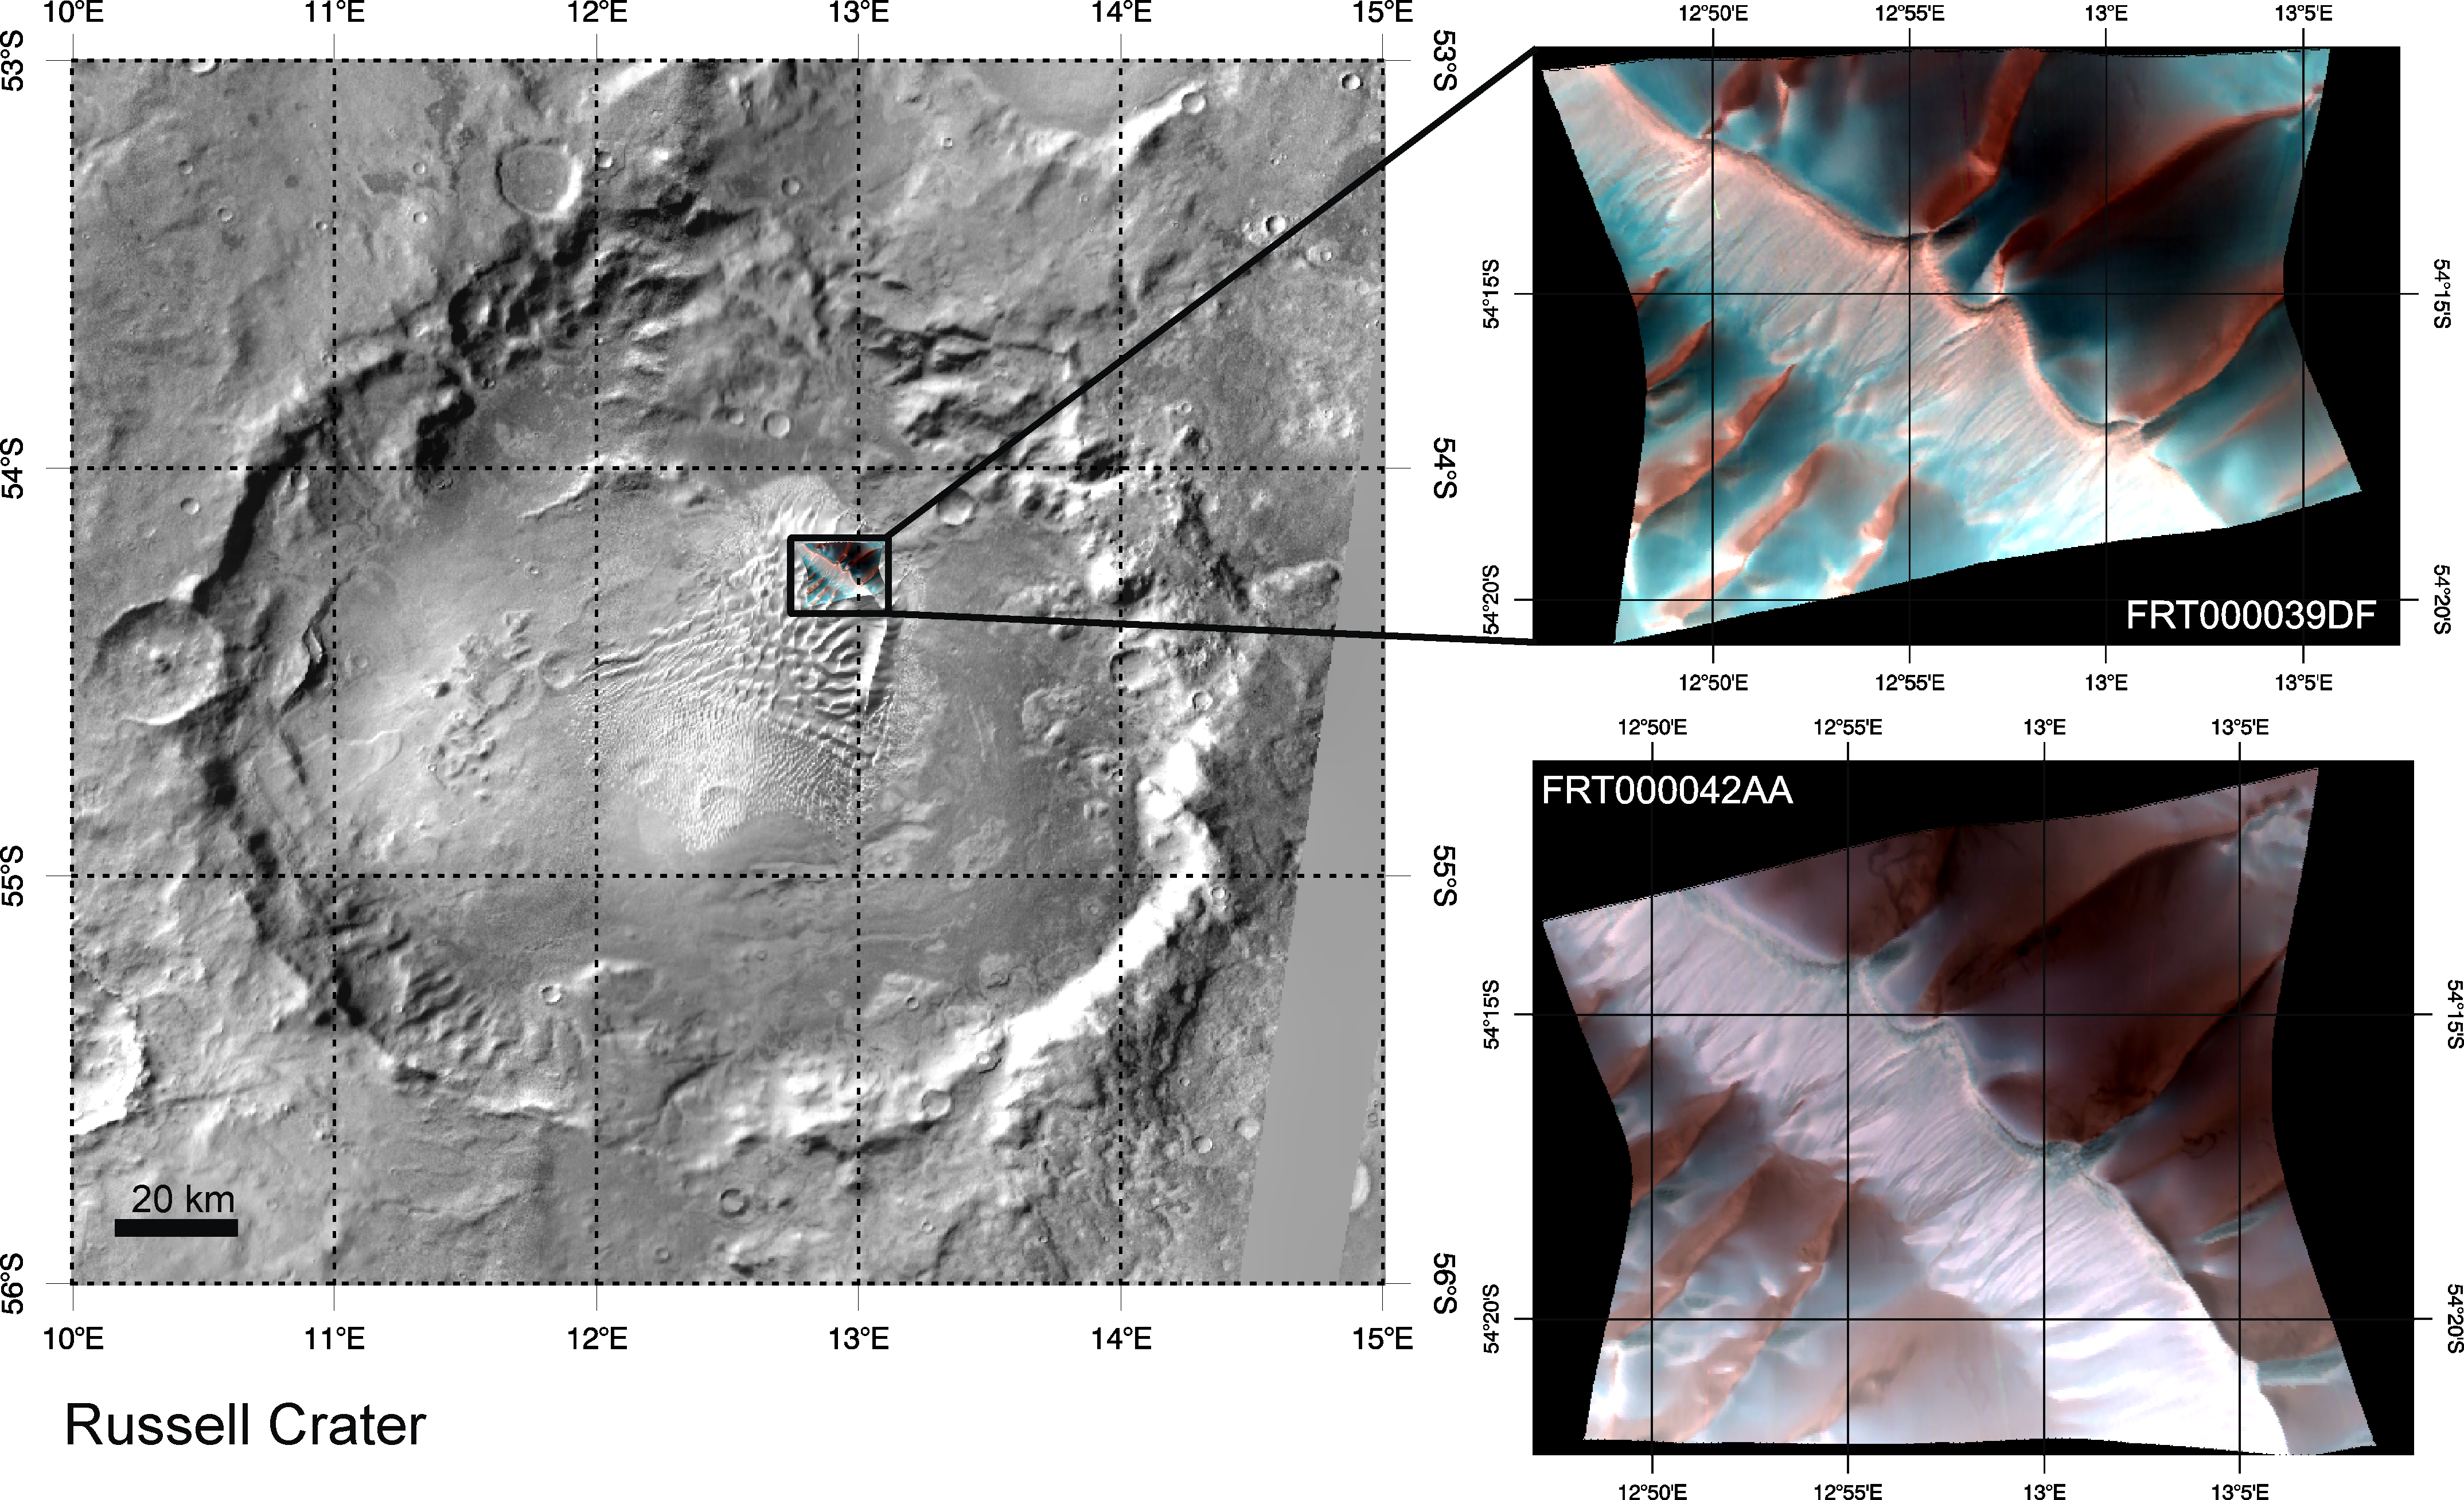

Defrosting of Russell Crater Dunes

These two images (at right) were acquired by the Compact Reconnaissance Imaging Spectrometer for Mars (CRISM) 39 days apart at 19:10 UTC (2:10 PM EST) on December 28, 2006 (upper right) and at 20:06 UTC (3:06 PM EST) on February 5, 2007 (lower right). These CRISM data were acquired in 544 colors covering the wavelength range from 0.36-3.92 micrometers, and show features as small as 20 meters (about 65 feet) across. Both images are false color composites of bands at 2.5, 1.5, and 1.25 micrometers, and are nearly centered at the same location, 54.875°S, 12.919°E (upper right) and 54.895°S, 12.943°E (lower right). Each image is approximately 11 kilometers (7 miles) across at its narrowest. These are part of a series of images capturing the evolution of carbon dioxide frost on the surface of the dunes in Russell Crater.

Russell Crater is one of many craters in the southern highland region of Mars that contain large areas of sand dunes. The sand in these dunes has accumulated over a very long time period — perhaps millions of years — as wind blows over the highland terrain, picking up sand in some places and depositing in others. The topography of the craters forces the wind to blow up and over the crater rims, and the wind often isn’t strong enough to keep the tiny grains suspended. This makes the sand fall to the ground and gradually pile up, and over time the surface breezes shape the sand into ripples and dunes. A similar process is at work at the Great Sand Dunes National Park and Preserve in Colorado, USA.

The above left image shows a THEMIS daytime infrared mosaic of Russell Crater and the location of its (approximately) 30-kilometer wide dune field in the northeastern quadrant of the crater floor. Superposed on this view and shown enlarged at the upper right is CRISM image FRT000039DF. This CRISM image was acquired during the late Martian southern winter (solar longitude = 157.7°), and the bright blue in this false color composite indicates the presence of carbon dioxide frost (dry ice) on the dunes. Sunlight is coming from the northeast, and the sunlit faces of the dunes appear red because they show very little frost compared to the colder, more shadowed areas. Thirty-nine days later at the beginning of southern spring (solar longitude = 178.9°), CRISM image FRT000042AA (lower right) was acquired almost at the same location. Notably, the bright blue frost-rich areas are considerably smaller and subdued, with slim patches only observed on the shadowed sides of the dunes that are most protected from the warmth of the rising sun. As the southern season continues to march toward summer, all of the frost will soon be gone and won’t return until the next Martian winter.

The Compact Reconnaissance Imaging Spectrometer for Mars (CRISM) is one of six science instruments on NASA’s Mars Reconnaissance Orbiter. Led by The Johns Hopkins University Applied Physics Laboratory, the CRISM team includes expertise from universities, government agencies and small businesses in the United States and abroad.

Credit: NASA/JPL/JHUAPL